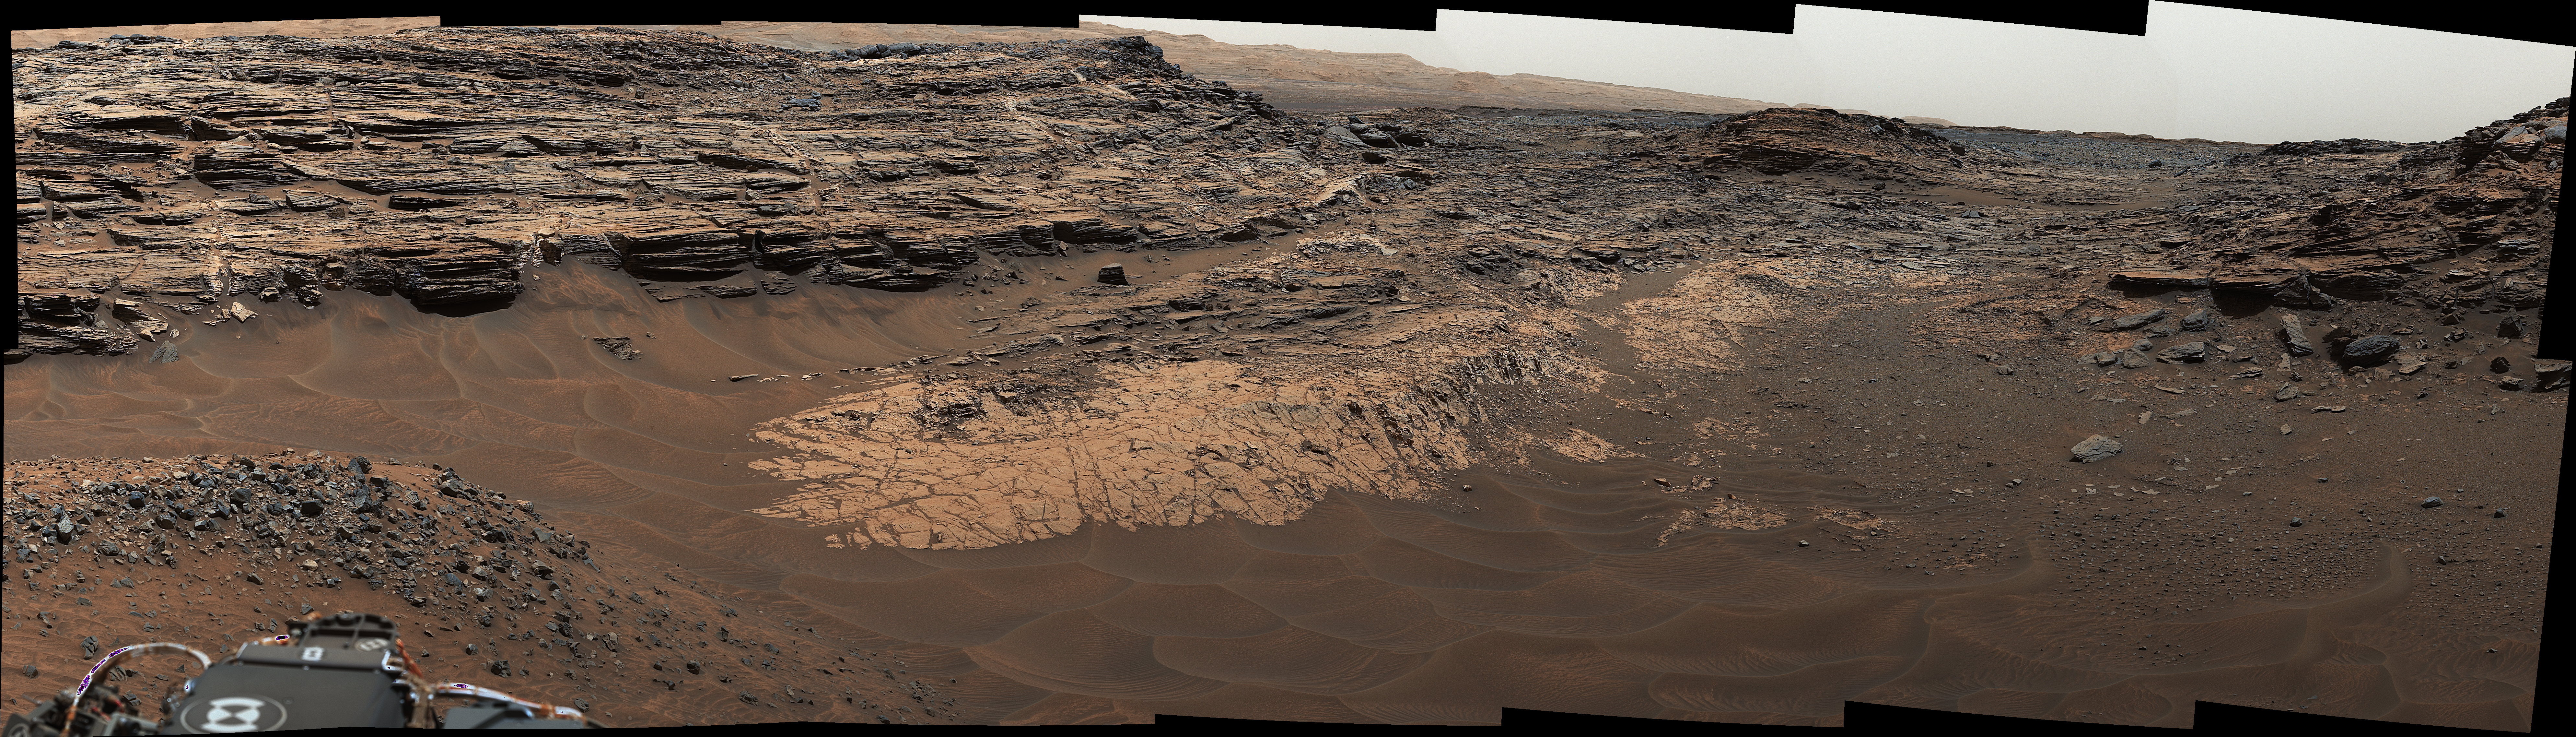

‘Marias Pass,’ Contact Zone of Two Martian Rock Units

Annotated Version

Download the full resolution annotated TIFF file

This view from the Mast Camera (Mastcam) in NASA’s Curiosity Mars rover shows the “Marias Pass” area where a lower and older geological unit of mudstone — the pale zone in the center of the image — lies in contact with an overlying geological unit of sandstone.

Just before Curiosity reached Marias Pass, the rover’s laser-firing Chemistry and Camera (ChemCam) instrument examined a rock found to be rich in silica, a mineral-forming chemical.

This scene combines several images taken on May 22, 2015, during the 992nd Martian day, or sol, of Curiosity’s work on Mars. The scene is presented with a color adjustment that approximates white balancing, to resemble how the rocks and sand would appear under daytime lighting conditions on Earth.

Figure 1 includes a scale bar of 2 meters (79 inches).

Malin Space Science Systems, San Diego, built and operates the rover’s Mastcam. NASA’s Jet Propulsion Laboratory, a division of the California Institute of Technology, Pasadena, manages the Mars Science Laboratory Project for NASA’s Science Mission Directorate, Washington. JPL designed and built the project’s Curiosity rover.

Credit: NASA/JPL-Caltech/MSSS